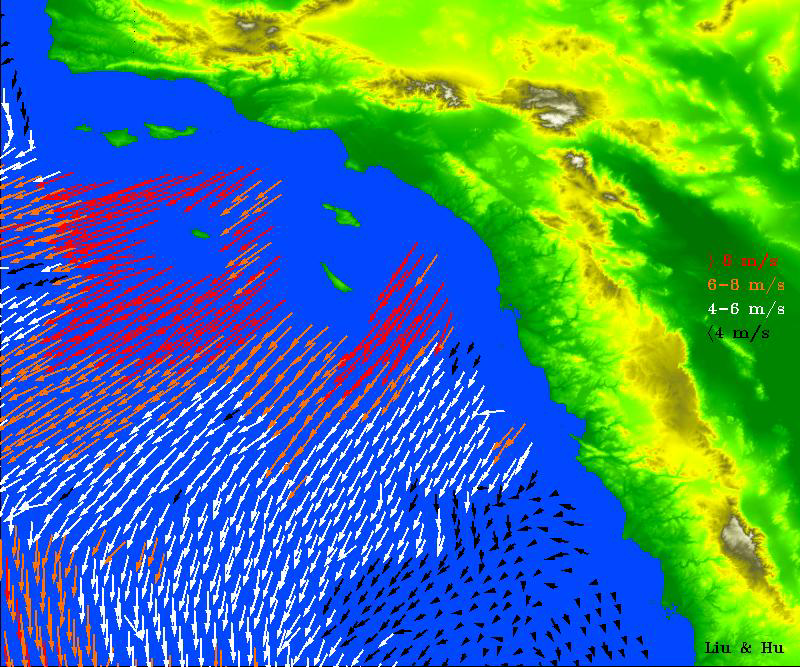

Santa Ana Winds Over Los Angeles

High-resolution ocean surface wind data from NASA’s Quick Scatterometer (QuikScat) illustrate the strength of Santa Ana winds that pounded Southern California this week, causing damage and spreading brush fires. The colored arrows represent various ranges of wind speed, which were still well in excess of 30 knots (34 miles per hour), even after reaching the ocean and weakening. Santa Ana winds are offshore and down-slope winds unique to Southern California that are usually channeled through mountain gaps. These Santa Ana winds extend more than 500 kilometers (310 miles) offshore before changing direction to flow along the shore.

The wind speeds and directions are retrieved from range-compressed backscatter data measured by QuikScat that has much higher spatial resolution than QuikScat’s standard data products. Useful applications of high-resolution science-quality wind products derived from range-compressed backscatter have been demonstrated in two scientific papers: one on Hurricane Floyd and the other on Catalina Eddies. This is the first demonstration on near-real-time retrieval applications.

Credit: NASA/JPL